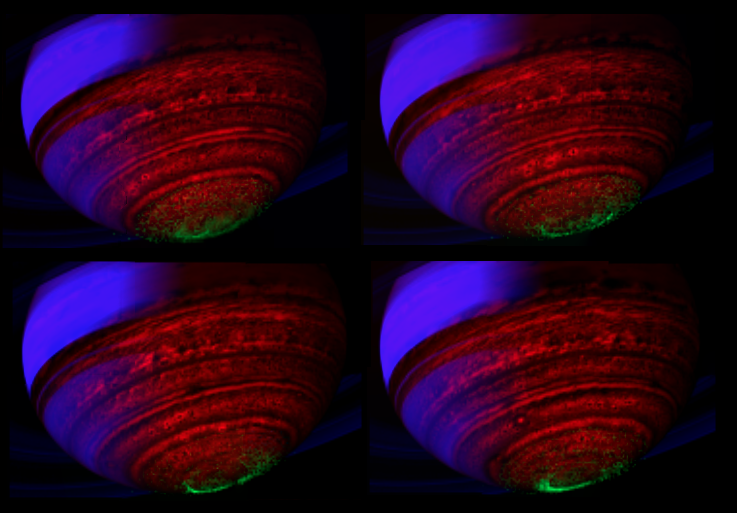

Four Aurora Snapshots

A quartet of false-color, composite images show the dance of Saturn’s southern lights in data obtained by NASA’s Cassini spacecraft. This image is among the first images to be released from a study that extracts auroral emissions out of the entire catalogue of images taken by Cassini’s visual and infrared mapping spectrometer.

In this image constructed from data collected in the near-infrared wavelengths of light, the auroral emission is shown in green. The data represents emissions from hydrogen ions in of light between 3 and 4 microns in wavelength. In general, scientists designated blue to indicate sunlight reflected at a wavelength of 2 microns, green to indicate sunlight reflected at 3 microns and red to indicate thermal emission at 5 microns. Saturn’s rings reflect sunlight at 2 microns, but not at 3 and 5 microns, so they appear deep blue. Saturn’s high altitude haze reflects sunlight at both 2 and 3 microns, but not at 5 microns, and so it appears green to blue-green. The heat emission from the interior of Saturn is only seen at 5 microns wavelength in the spectrometer data, and thus appears red. The dark spots and banded features in the image are clouds and small storms that outline the deeper weather systems and circulation patterns of the planet. They are illuminated from underneath by Saturn’s thermal emission, and thus appear in silhouette.

The images that make up the composite were obtained on May 24, 2007.

The Cassini-Huygens mission is a cooperative project of NASA, the European Space Agency and the Italian Space Agency. The Jet Propulsion Laboratory, a division of the California Institute of Technology in Pasadena, manages the mission for NASA’s Science Mission Directorate, Washington, D.C. The Cassini orbiter was designed, developed and assembled at JPL. The visual and infrared mapping spectrometer team is based at the University of Arizona, Tucson.

Credit: NASA/JPL/ASI/University of Arizona/University of Leicester